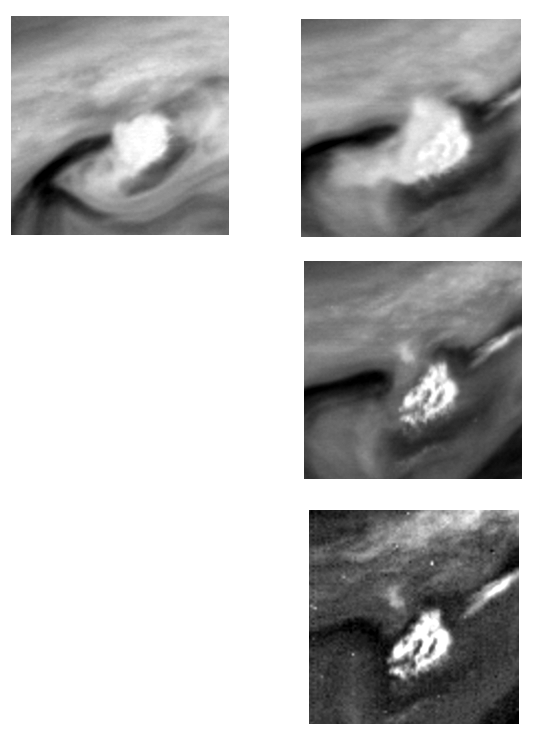

Time changes in Storm Clouds in Jupiter’s Atmosphere

These two images of Jupiter’s atmosphere were taken in the near-infrared portion of the spectrum with the 756 nanometer (nm) filter of the Solid State Imaging (CCD) system aboard NASA’s Galileo spacecraft on June 26, 1996.

The bright white spot in the center of each image is to the northwest of Jupiter’s Great Red Spot (GRS). The right image was taken approximately 9 hours later than the left image; the time separation of these two images shows the evolution of the clouds during one Jovian rotation period. Sequences obtained by NASA’s Voyager spacecraft in 1979 show similar spots to the west of the GRS, which grew rapidly to diameters of 2000 kilometers within one day.

North is at the top of these images which are centered at approximately 13 South latitude and 335 West longitude. In the left image, each picture element (pixel) subtends a square of about 36 kilometers on a side, and the spacecraft was at a range of more than 1.7 million kilometers from Jupiter. In the right image, each pixel subtends a square of about 30 kilometers on a side, and the spacecraft was at a range of more than 1.4 million kilometers from Jupiter.

The Jet Propulsion Laboratory, Pasadena, CA manages the mission for NASA’s Office of Space Science, Washington, DC.

Credit: NASA/JPL/Cornell University